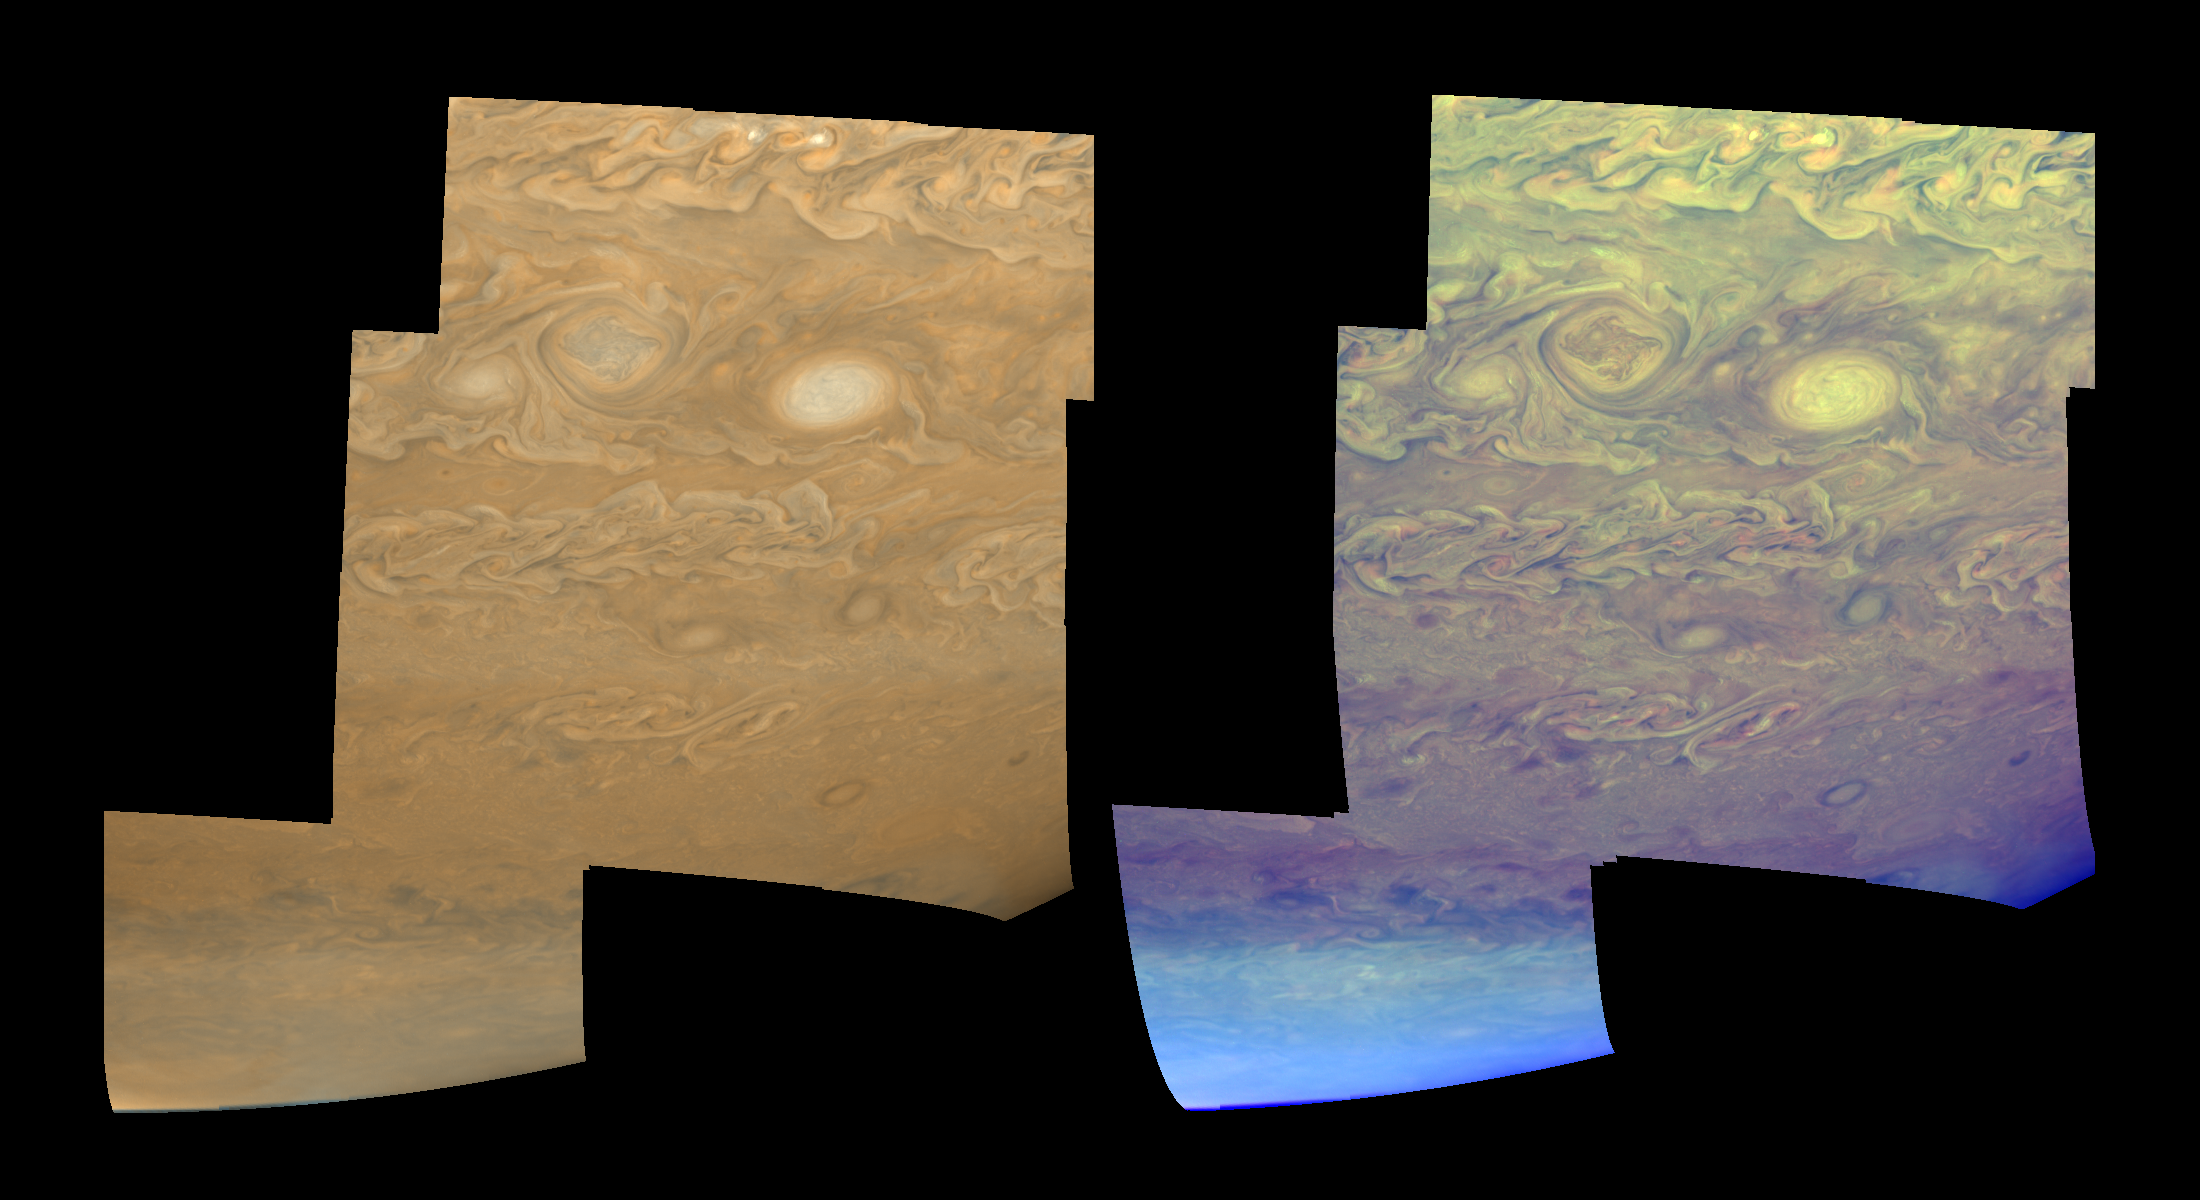

Clouds and Hazes of Jupiter’s Southern Hemisphere

The clouds and hazes of Jupiter’s southern hemisphere, in the region between 25 degrees south latitude and the pole, are shown in approximately true color (left mosaic) and in false color (right mosaic). The false color is used to reveal the heights and thicknesses of Jupiter’s clouds. The images were taken by NASA’s Galileo spacecraft.

The clouds visible in these mosaics are being folded and sheared by Jupiter’s winds, like cream in a cup of coffee. The upper part of the mosaics sports a pair of vortices, one rotating clockwise (left) and one rotating counterclockwise (right). Each is about 3500 kilometers (2170 miles) in their north-south dimension. North is toward the top of the mosaics.

The bright spots near the top edge may be places where new cloud material is forming, perhaps analogous to huge convective storms on Earth, complete with lightning. Near Jupiter’s pole, the cloud features become increasingly obscured by a “polar cap” of high-altitude haze thought to form from the chemical byproducts of auroral activity.

The left mosaic combines violet (410 nanometers) and near-infrared (756 nanometers) images to create a mosaic similar to how Jupiter would appear to human eyes. The different colors are due to the composition and abundance of trace chemicals in Jupiter’s atmosphere. The right mosaic uses Galileo’s camera’s three near-infrared (beyond the visible range) wavelengths (756 nanometers, 727 nanometers, and 889 nanometers) displayed in red, green, and blue) to show variations in cloud height and thickness. Light blue clouds are high and thin, reddish clouds are deep, and white clouds are high and thick. Galileo’s camera is the first to distinguish cloud heights on Jupiter.

The mosaics are projected on a spheroid. The smallest resolved features are tens of kilometers in size. The images used were taken on May 7, 1997, at a range of 1.2 million kilometers (746,000 miles) by the Solid State Imaging (SSI) system on NASA’s Galileo spacecraft during its eighth orbit of Jupiter.

The Jet Propulsion Laboratory, Pasadena, CA manages the Galileo mission for NASA’s Office of Space Science, Washington, DC.

Credit: NASA/JPL-Caltech